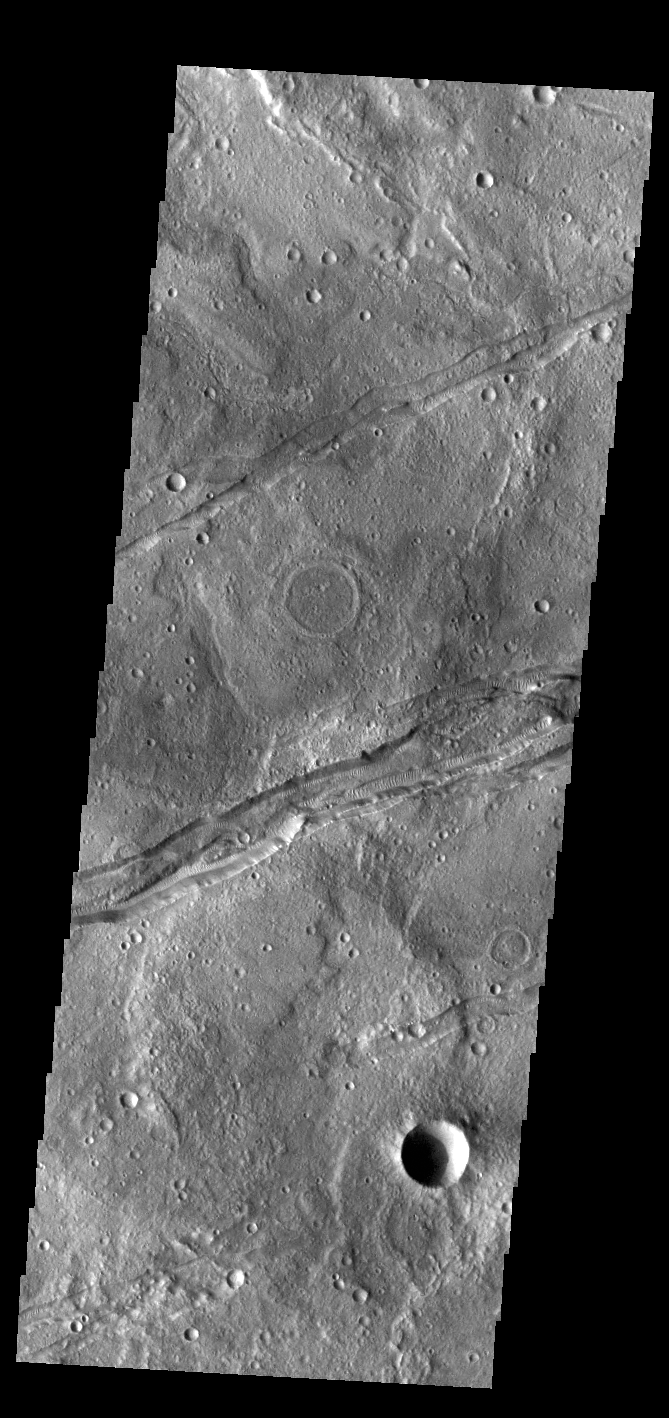

Sirenum Fossae

The linear depressions in this VIS image are part of Sirenum Fossae. These depressions are called graben, which form by the down drop of material between two parallel faults. The faults are caused by tectonic stresses in the region. The Sirenum Fossae graben are 2735km (1700 miles) long.

Credit: NASA/JPL-Caltech/ASU